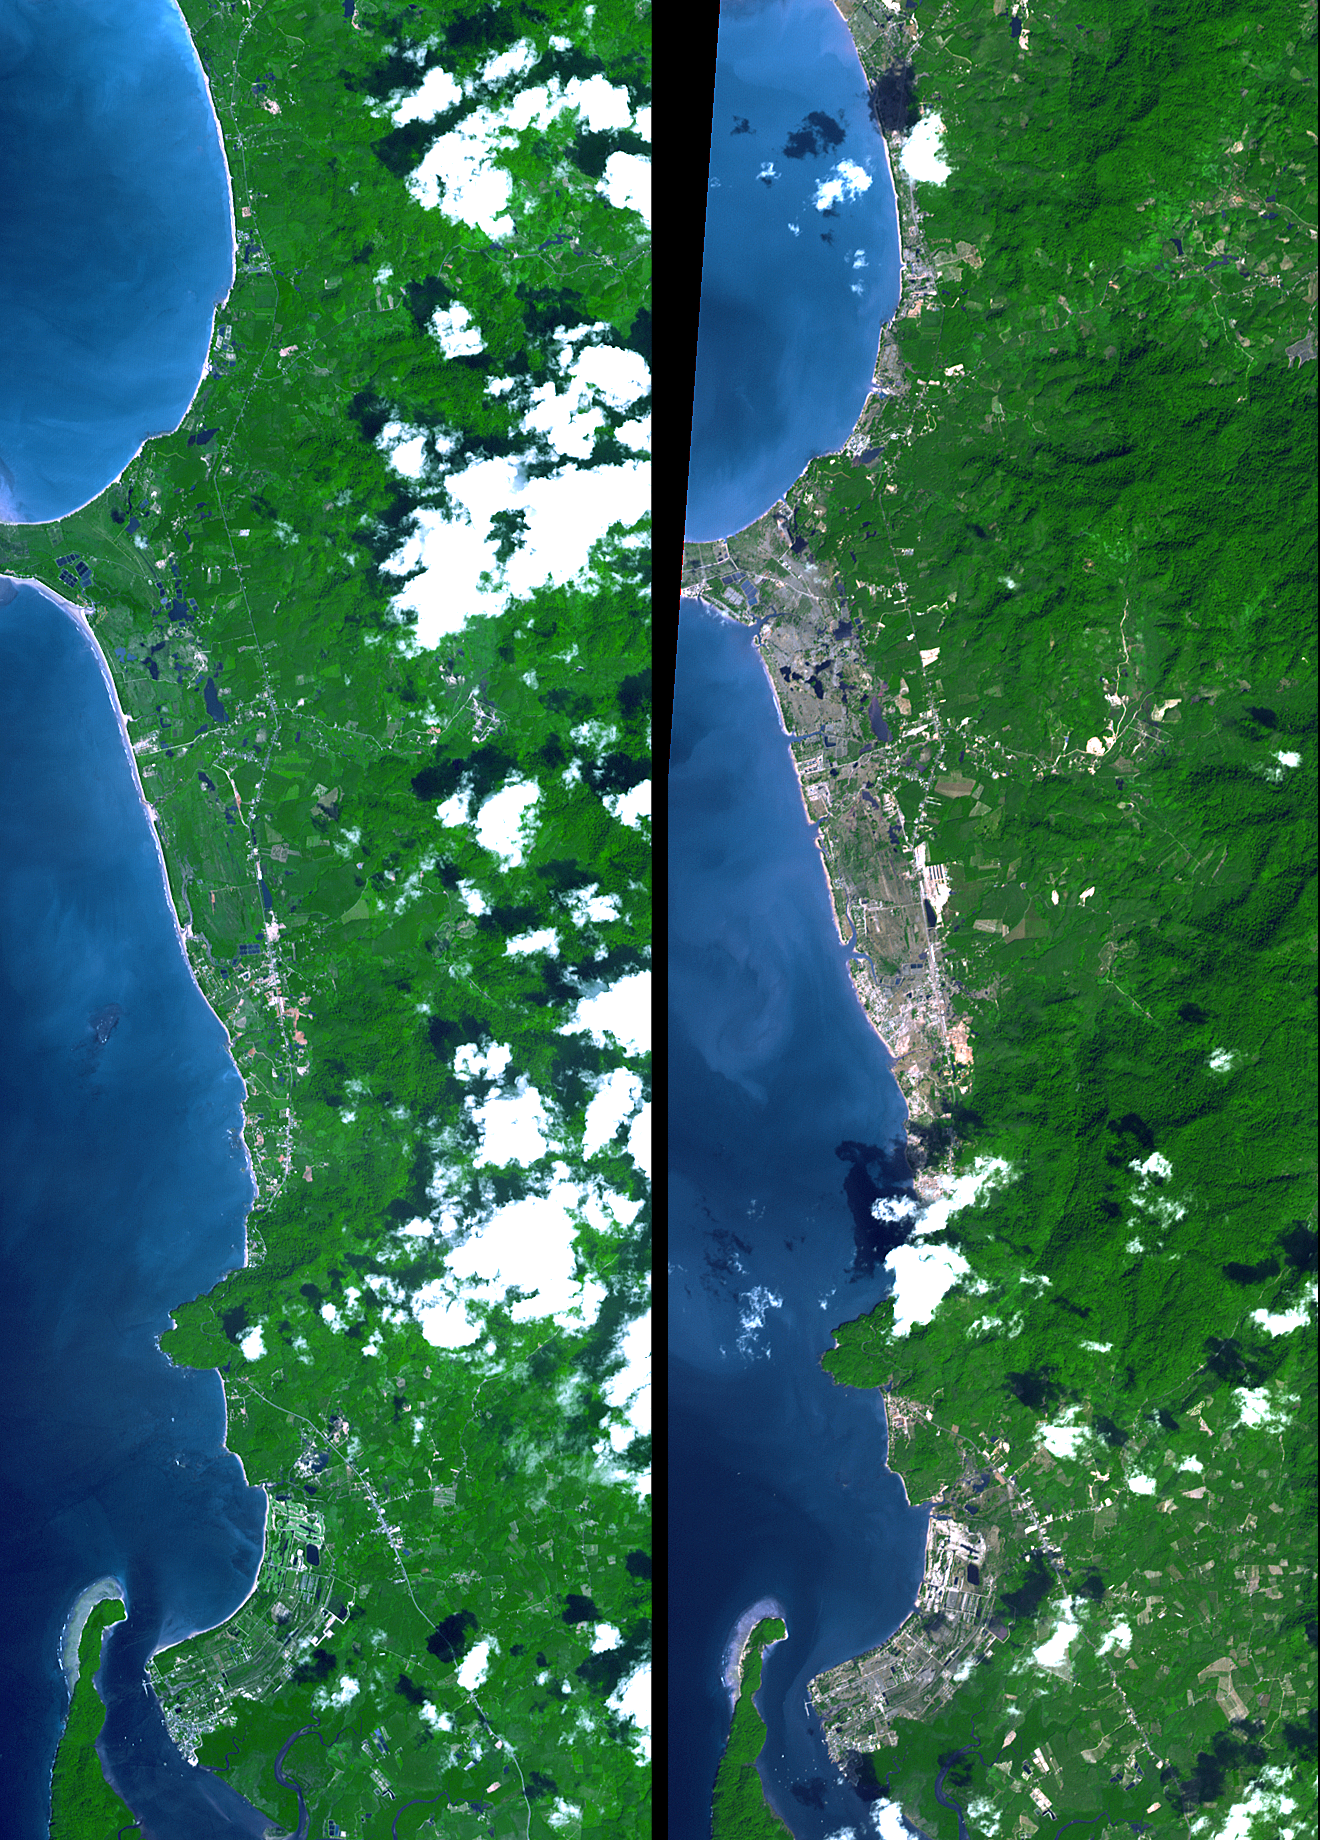

New NASA Imagery Sheds Additional Perspectives on Tsunami

The island of Phuket on the Indian Ocean coast of Thailand is a major tourist destination and was also in the path of the tsunami that washed ashore on December 26, 2004, resulting in a heavy loss of life. These simulated natural color ASTER images show a 27 kilometer (17-mile) long stretch of coast north of the Phuket airport on December 31 (right), along with an image acquired two years earlier (left). The changes along the coast are obvious where the vegetation has been stripped away.

These images are being used to create damage assessment maps for the U.S. Agency for International Development (USAID) Office of Foreign Disaster Assistance.

With its 14 spectral bands from the visible to the thermal infrared wavelength region, and its high spatial resolution of 15 to 90 meters (about 50 to 300 feet), ASTER images Earth to map and monitor the changing surface of our planet.

ASTER is one of five Earth-observing instruments launched December 18, 1999, on NASA’s Terra satellite. The instrument was built by Japan’s Ministry of Economy, Trade and Industry. A joint U.S./Japan science team is responsible for validation and calibration of the instrument and the data products.

The broad spectral coverage and high spectral resolution of ASTER provides scientists in numerous disciplines with critical information for surface mapping, and monitoring of dynamic conditions and temporal change. Example applications are: monitoring glacial advances and retreats; monitoring potentially active volcanoes; identifying crop stress; determining cloud morphology and physical properties; wetlands evaluation; thermal pollution monitoring; coral reef degradation; surface temperature mapping of soils and geology; and measuring surface heat balance.

The U.S. science team is located at NASA’s Jet Propulsion Laboratory, Pasadena, Calif. The Terra mission is part of NASA’s Science Mission Directorate.

Size: 9.8 by 27.6 kilometers (6.1 by 17.1 miles)
Location: 8.6 degrees North latitude, 98.2 degrees East longitude
Orientation: North at top
Image Data: ASTER bands 3,2, and 1
Original Data Resolution: 15 meters (49.2 feet)
Dates Acquired: November 15, 2002, and December 31, 2004

Credit: NASA/GSFC/METI/ERSDAC/JAROS, and U.S./Japan ASTER Science Team